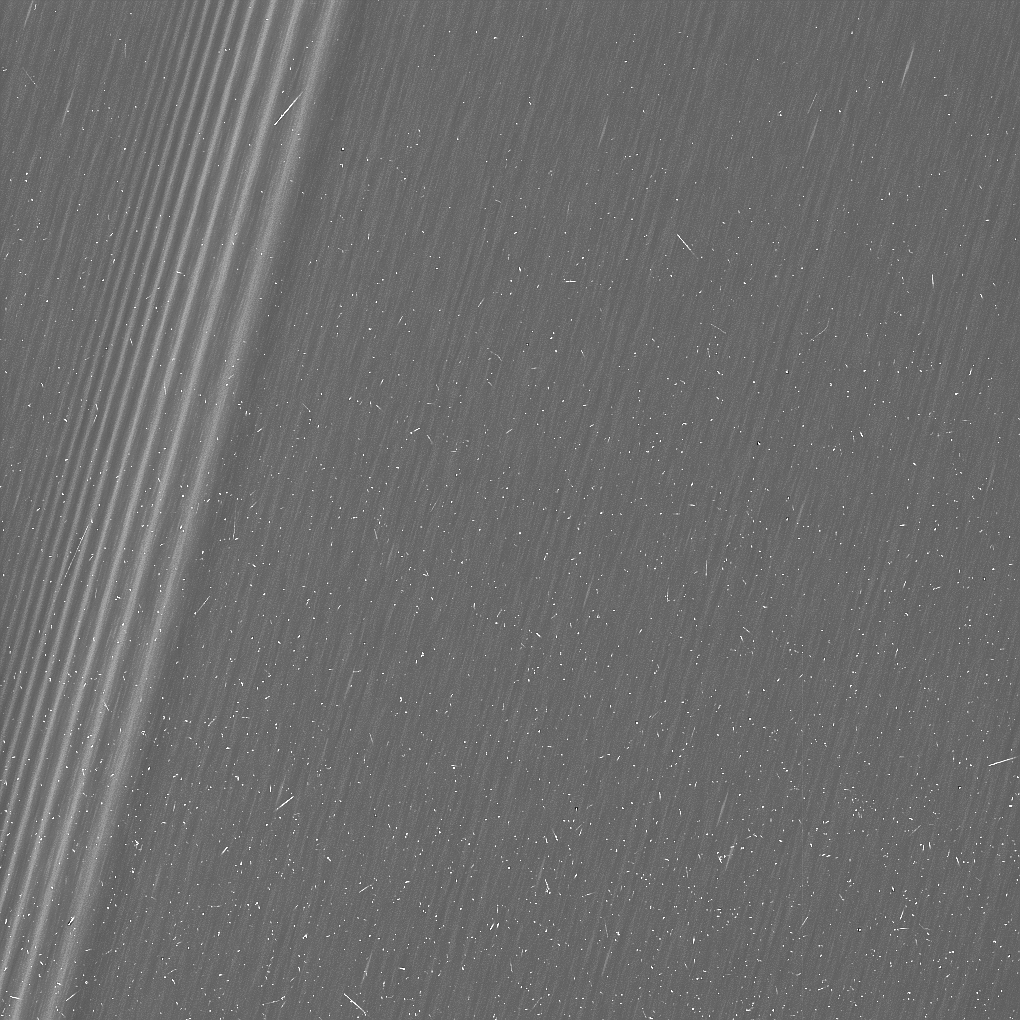

The Propeller Belts in Saturn’s A Ring

This image from NASA’s Cassini mission shows a region in Saturn’s A ring. The level of detail is twice as high as this part of the rings has ever been seen before. The view contains many small, bright blemishes due to cosmic rays and charged particle radiation near the planet.

The view shows a section of the A ring known to researchers for hosting belts of propellers — bright, narrow, propeller-shaped disturbances in the ring produced by the gravity of unseen embedded moonlets. Several small propellers are visible in this view. These are on the order of 10 times smaller than the large, bright propellers whose orbits scientists have routinely tracked (and which are given nicknames for famous aviators).

See PIA07792 and PIA12791 for additional background about propellers.

The prominent feature at left is a density wave created by the ring’s gravitational interaction with the moon Prometheus (the 12:11 resonance). Density waves are spiral-shaped disturbances (similar to the spiral arms of galaxies) that propagate through the rings at certain distances from the planet. (For more about density waves, see PIA09894)

Three versions of this image are available. This image is a lightly processed version, with minimal enhancement, preserving all original details present in the image. A second version has circles to indicate the locations of many of the small propellers in the image (Figure 1). The third version has been processed to remove the bright blemishes due to cosmic rays and charged particle radiation — a more aesthetically pleasing image, but with a slight softening of the finest details (Figure 2).

The image was taken in visible light with the Cassini spacecraft wide-angle camera on Dec. 18, 2016. The view was obtained at a distance of approximately 33,000 miles (54,000 kilometers) from the rings and looks toward the unilluminated side of the rings. Image scale is about a quarter-mile (330 meters) per pixel.

The Cassini mission is a cooperative project of NASA, ESA (the European Space Agency) and the Italian Space Agency. The Jet Propulsion Laboratory, a division of the California Institute of Technology in Pasadena, manages the mission for NASA’s Science Mission Directorate, Washington. The Cassini orbiter and its two onboard cameras were designed, developed and assembled at JPL. The imaging operations center is based at the Space Science Institute in Boulder, Colorado.

Credit: NASA/JPL-Caltech/Space Science Institute